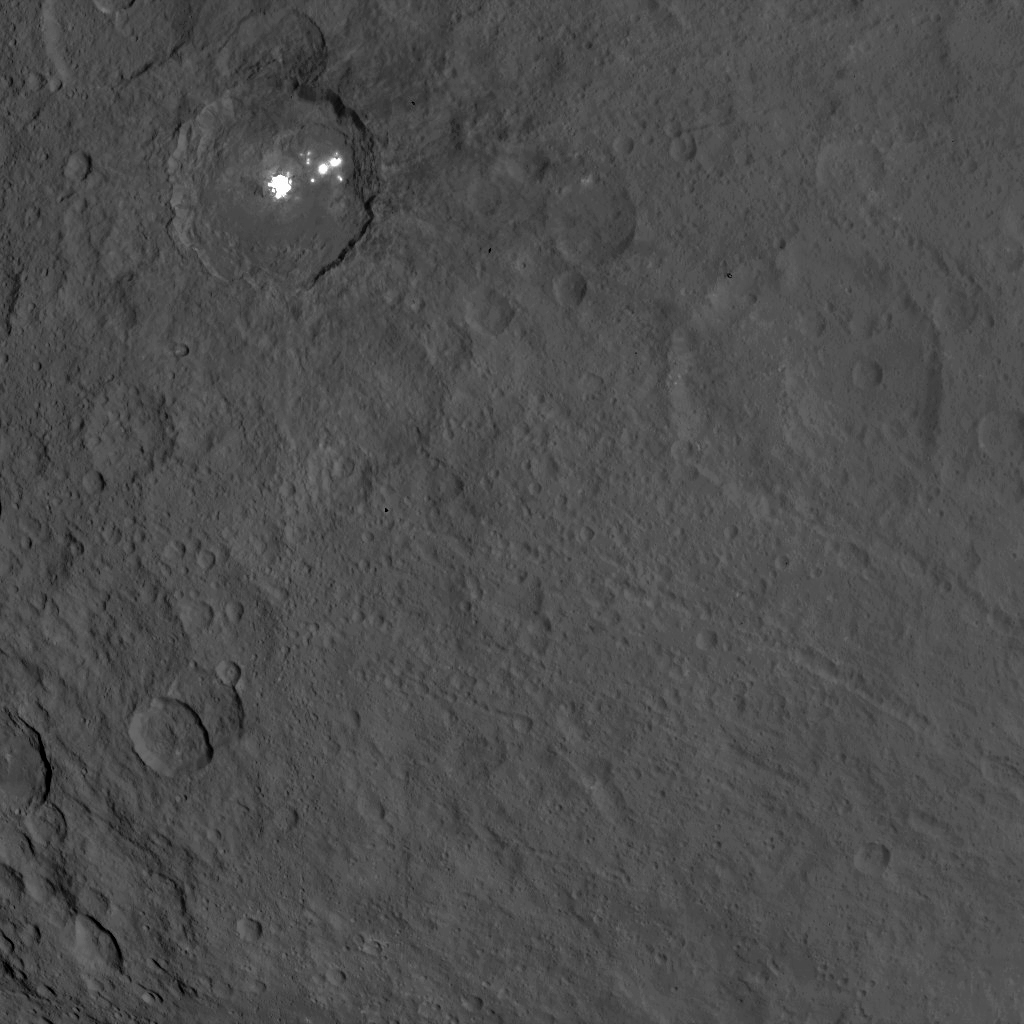

Dawn Survey Orbit Image 53

This image, taken by NASA’s Dawn spacecraft, shows the bright spots of Occator crater on Ceres from an altitude of 2,700 miles (4,400 kilometers). The image, with a resolution of 1,400 feet (410 meters) per pixel, was taken on June 25, 2015.

Dawn’s mission is managed by JPL for NASA’s Science Mission Directorate in Washington. Dawn is a project of the directorate’s Discovery Program, managed by NASA’s Marshall Space Flight Center in Huntsville, Alabama. UCLA is responsible for overall Dawn mission science. Orbital ATK, Inc., in Dulles, Virginia, designed and built the spacecraft. The German Aerospace Center, the Max Planck Institute for Solar System Research, the Italian Space Agency and the Italian National Astrophysical Institute are international partners on the mission team.

Credit: NASA/JPL-Caltech/UCLA/MPS/DLR/IDA